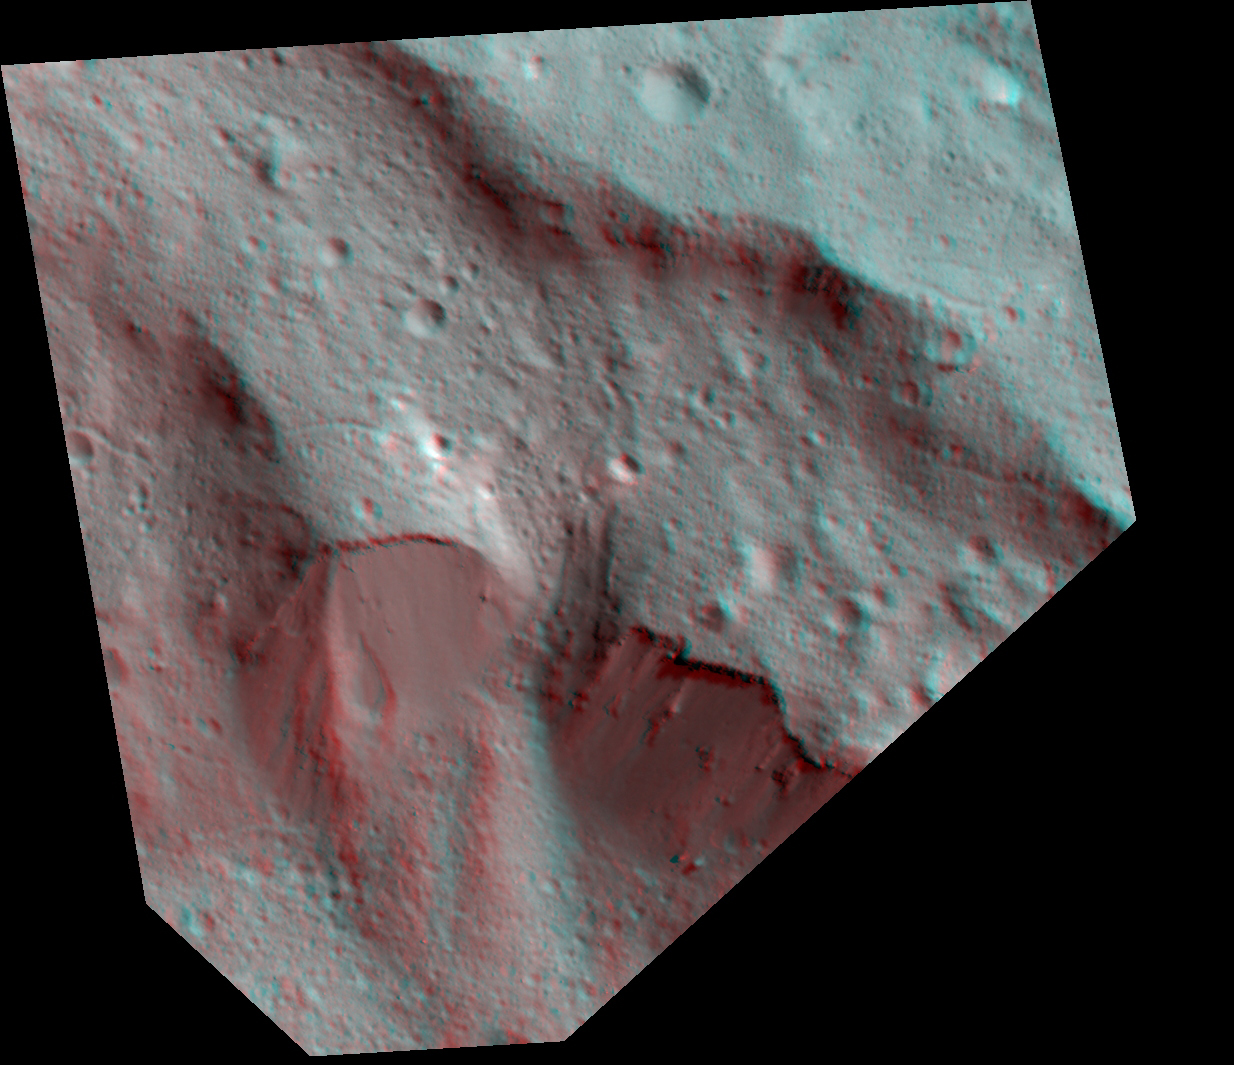

Dawn Stereo Anaglyph of Impact Melt Deposits at Occator Crater, Ceres

The Dawn spacecraft captured these stereo images of Occator crater on the dwarf planet Ceres in 2018. Framing camera images were used to construct this anaglyph view (which requires red-blue stereo glasses for viewing) of part of the northeastern rim of the crater. This area is approximately 4 miles (7 kilometers) wide and features a thin mantling layer of impact melt draped over faulted terrace blocks. Impact melt flowed through a gap in the blocks in the center of the frame. The spatial resolution of the stereo images is about 11 feet (3.5 meters) per pixel. Occator Crater, named after the Roman god of the agricultural practice of harrowing, is about 57 miles (92 kilometers) in diameter.

The conclusion of Dawn’s mission operations was Oct. 31, 2018, when the spacecraft depleted its hydrazine used for attitude control.

This image was produced by Dr. Paul Schenk at the Lunar and Planetary Institute in Houston.

Dawn’s mission is managed by JPL for NASA’s Science Mission Directorate in Washington. Dawn is a project of the directorate’s Discovery Program, managed by NASA’s Marshall Space Flight Center in Huntsville, Alabama. JPL is responsible for overall Dawn mission science. The German Aerospace Center, Max Planck Institute for Solar System Research, Italian Space Agency and Italian National Astrophysical Institute are international partners on the mission team.

The Lunar and Planetary Institute is operated by USRA under a cooperative agreement with the Science Mission Directorate of the National Aeronautics and Space Administration.

Credit: NASA/JPL-Caltech/UCLA/MPS/DLR/IDA/USRA/LPI